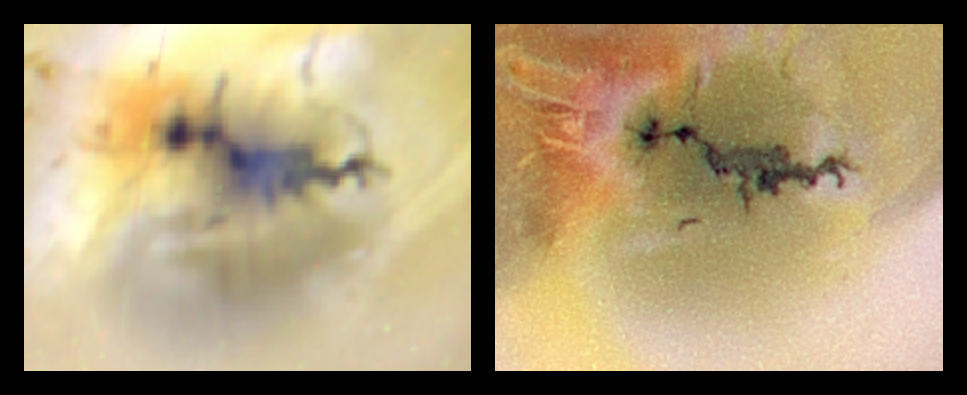

Close-up of Zamama, Io (Color)

A volcano named Zamama on Jupiter’s moon Io has recently changed in appearance as seen in this pair of images of Io acquired by NASA’s Galileo spacecraft as it approached Io in preparation for a close flyby.

The false color images use the near-infrared, green and violet filters (a range greater than the range the human eye can see) of the spacecraft’s camera, processed to slightly enhance Io’s naturally vibrant colors. The image on the left was acquired in March 1998 during Galileo’s 14th orbit and the image on the right was collected in July 1999 during the 21st orbit. The July 1999 images are the highest resolution images of Io taken by Galileo since it entered orbit around Jupiter in December 1995.

Zamama formed during the time period between the flybys of NASA’s Voyager spacecraft in 1979 and Galileo’s first images of Io taken in 1996. Based on these images, Galileo scientists suspect that the dark lava is erupting from a crack in the ground. Analysis of combined data from Galileo’s camera and its near-infrared mapping spectrometer instrument showed that the lava erupting at Zamama must be hotter than 830 C (1,500 F). Because this too hot to be sulfur, scientists believe the lava may contain silicates.

The most dramatic difference between these two images is that the volcanic plume that was active in March 1998 and earlier had stopped erupting by July 1999. The rising core of the umbrella-shaped plume can be seen in the 1998 image as a bluish spot in the center of the dark lava. Dark and bright spokes of material falling away from the core are also visible. When it falls back to the ground, this material makes circular white and yellow deposits around the vent. The white deposits are thought to be composed mostly of sulfur dioxide that left the volcanic vent as a vapor and condensed into a frost as the gases expanded into the near-vacuum of Io’s atmosphere. Interestingly, red plume material has only been deposited to the northwest. This might be the result of small pockets of boiling sulfur that produce droplets of red sulfur blown outward by the main plume. Most of the other, more subtle color variations around Zamama are likely to be the result of different lighting conditions that existed when the two images were taken.

A high-resolution (20 to 40 meters or 66 to 130 feet per picture element) strip of images across Zamama is planned during Galileo’s flyby of Io on October 10, 1999. These images will be useful in determining how lava moves on Io’s surface, specifically whether the lava travels in open rivers of lava or in well-insulated lava tubes. The size and shape of features on the lava flows can be used to estimate properties of the lava that will provide vital clues to the still unanswered question about what kind of lava is erupting from Io’s volcanoes.

North is to the top of the pictures. The images are centered at 17.4 degrees north latitude and 173 degrees west longitude. The image on the left was taken on March 1998 at a range of 294,000 kilometers (183,000 miles) and has a resolution of 3 kilometers (2 miles) per picture element. The Sun illuminates the surface from the right. The image on the right was taken in July 1999 at a distance of about 130,000 kilometers (81,000 miles) and has a resolution of 1.3 kilometers or 0.8 miles per picture element. The Sun illuminates the surface from almost directly behind the spacecraft.

The Jet Propulsion Laboratory, Pasadena, CA, manages the Galileo mission for NASA’s Office of Space Science, Washington, DC. JPL is a division of the California Institute of Technology, Pasadena, CA.

Credit: NASA/JPL/University of Arizona